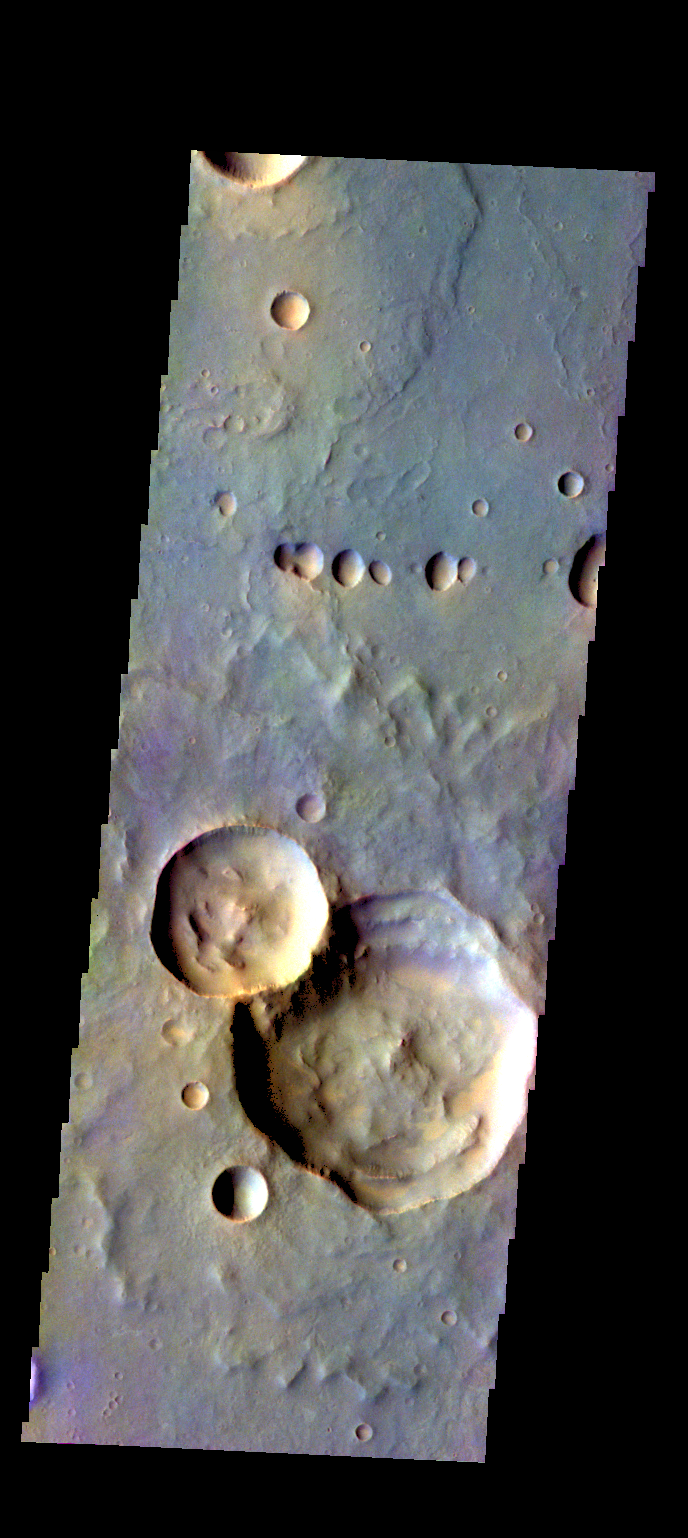

Ophir Planum – False Color

The THEMIS camera contains 5 filters. The data from different filters can be combined in multiple ways to create a false color image. These false color images may reveal subtle variations of the surface not easily identified in a single band image. Today’s false color images shows part of Ophir Planum.

Credit: NASA/JPL-Caltech/ASU